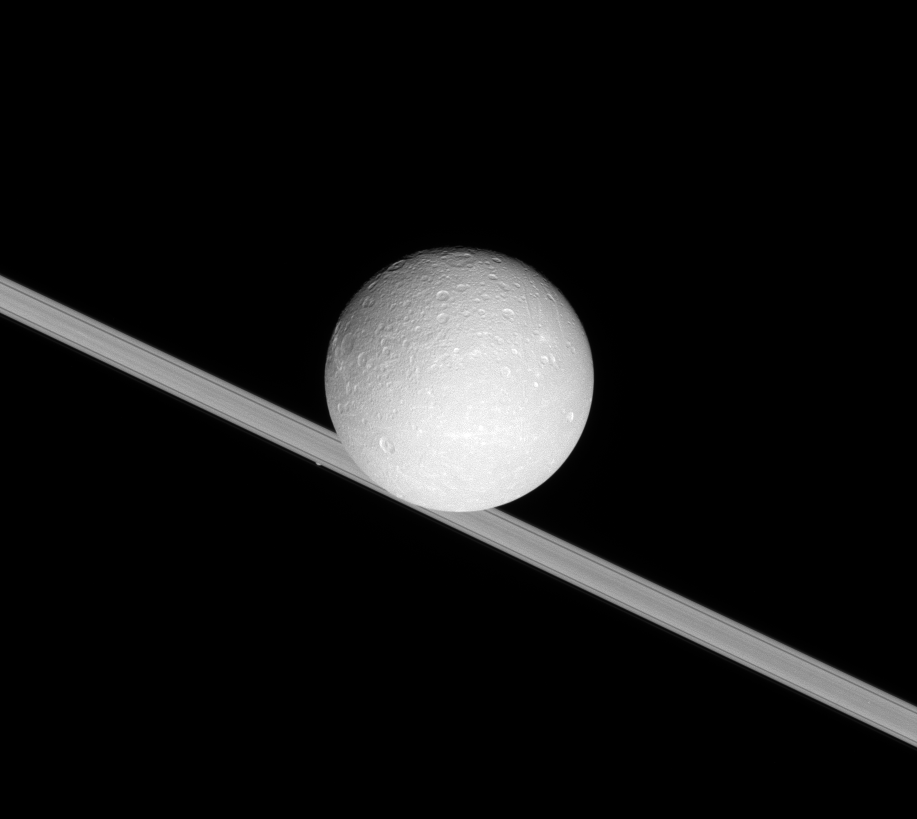

Inclined Dione

Dione looms large before the rings of Saturn.

Atlas (32 kilometers, or 20 miles across) can be spotted to the lower left of the larger moon, peeking out from behind the rings.

This view looks toward the leading hemisphere of Dione (1,126 kilometers, or 700 miles across). North is up and rotated 25 degrees to the right. The view is toward the sunlit side of the rings from less than a degree below the ringplane.

The image was taken in visible green light with the Cassini spacecraft narrow-angle camera on July 22, 2007. The view was obtained at a distance of approximately 695,000 kilometers (432,000 miles) from Dione. Image scale is 4 kilometers (3 miles) per pixel.

The Cassini-Huygens mission is a cooperative project of NASA, the European Space Agency and the Italian Space Agency. The Jet Propulsion Laboratory, a division of the California Institute of Technology in Pasadena, manages the mission for NASA’s Science Mission Directorate, Washington, D.C. The Cassini orbiter and its two onboard cameras were designed, developed and assembled at JPL. The imaging operations center is based at the Space Science Institute in Boulder, Colo.

Credit: NASA/JPL/Space Science Institute